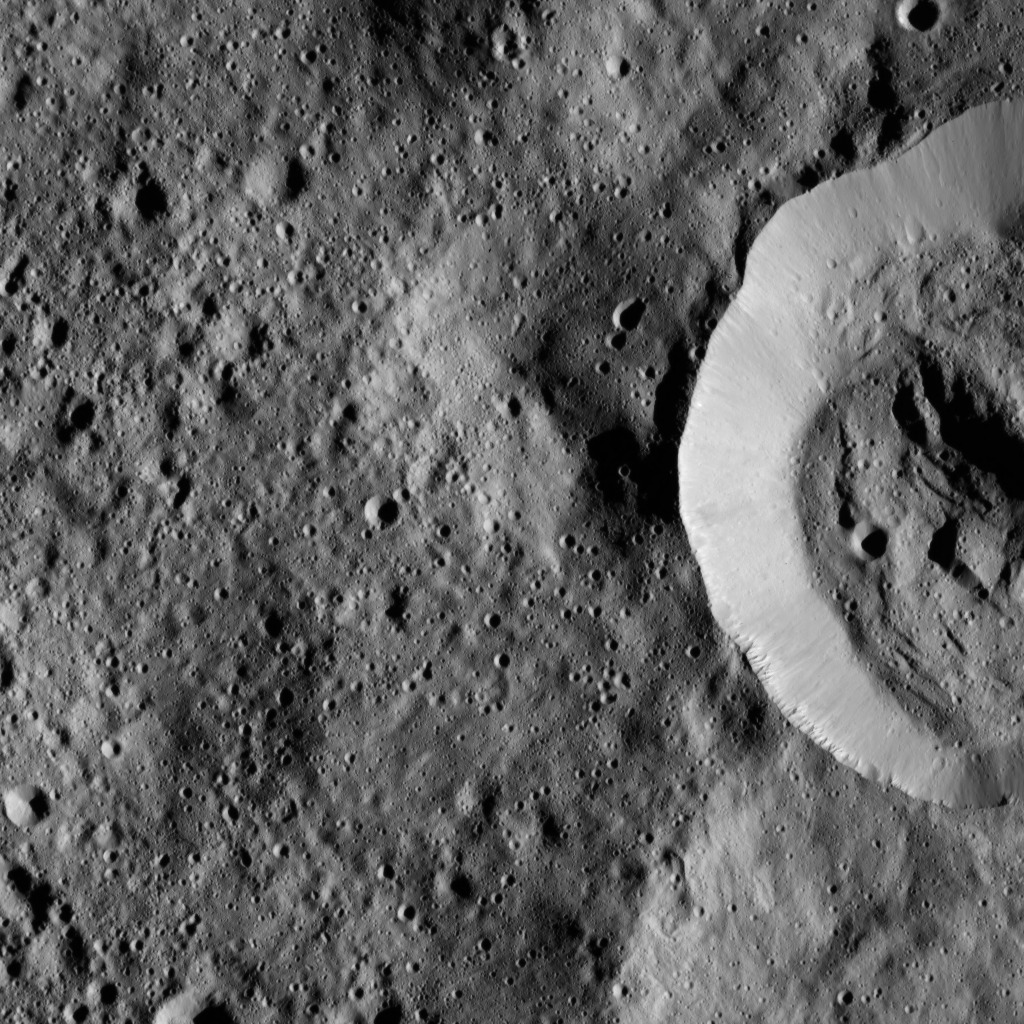

Dawn LAMO Image 110

This view from NASA’s Dawn spacecraft features the sharp rim of a steep-walled crater on Ceres.

Dawn took this image on March 20, 2016, from its low-altitude mapping orbit, at a distance of about 240 miles (385 kilometers) above the surface. The image resolution is 120 feet (35 meters) per pixel.

Dawn’s mission is managed by JPL for NASA’s Science Mission Directorate in Washington. Dawn is a project of the directorate’s Discovery Program, managed by NASA’s Marshall Space Flight Center in Huntsville, Alabama. UCLA is responsible for overall Dawn mission science. Orbital ATK, Inc., in Dulles, Virginia, designed and built the spacecraft. The German Aerospace Center, the Max Planck Institute for Solar System Research, the Italian Space Agency and the Italian National Astrophysical Institute are international partners on the mission team.

Credit: NASA/JPL-Caltech/UCLA/MPS/DLR/IDA